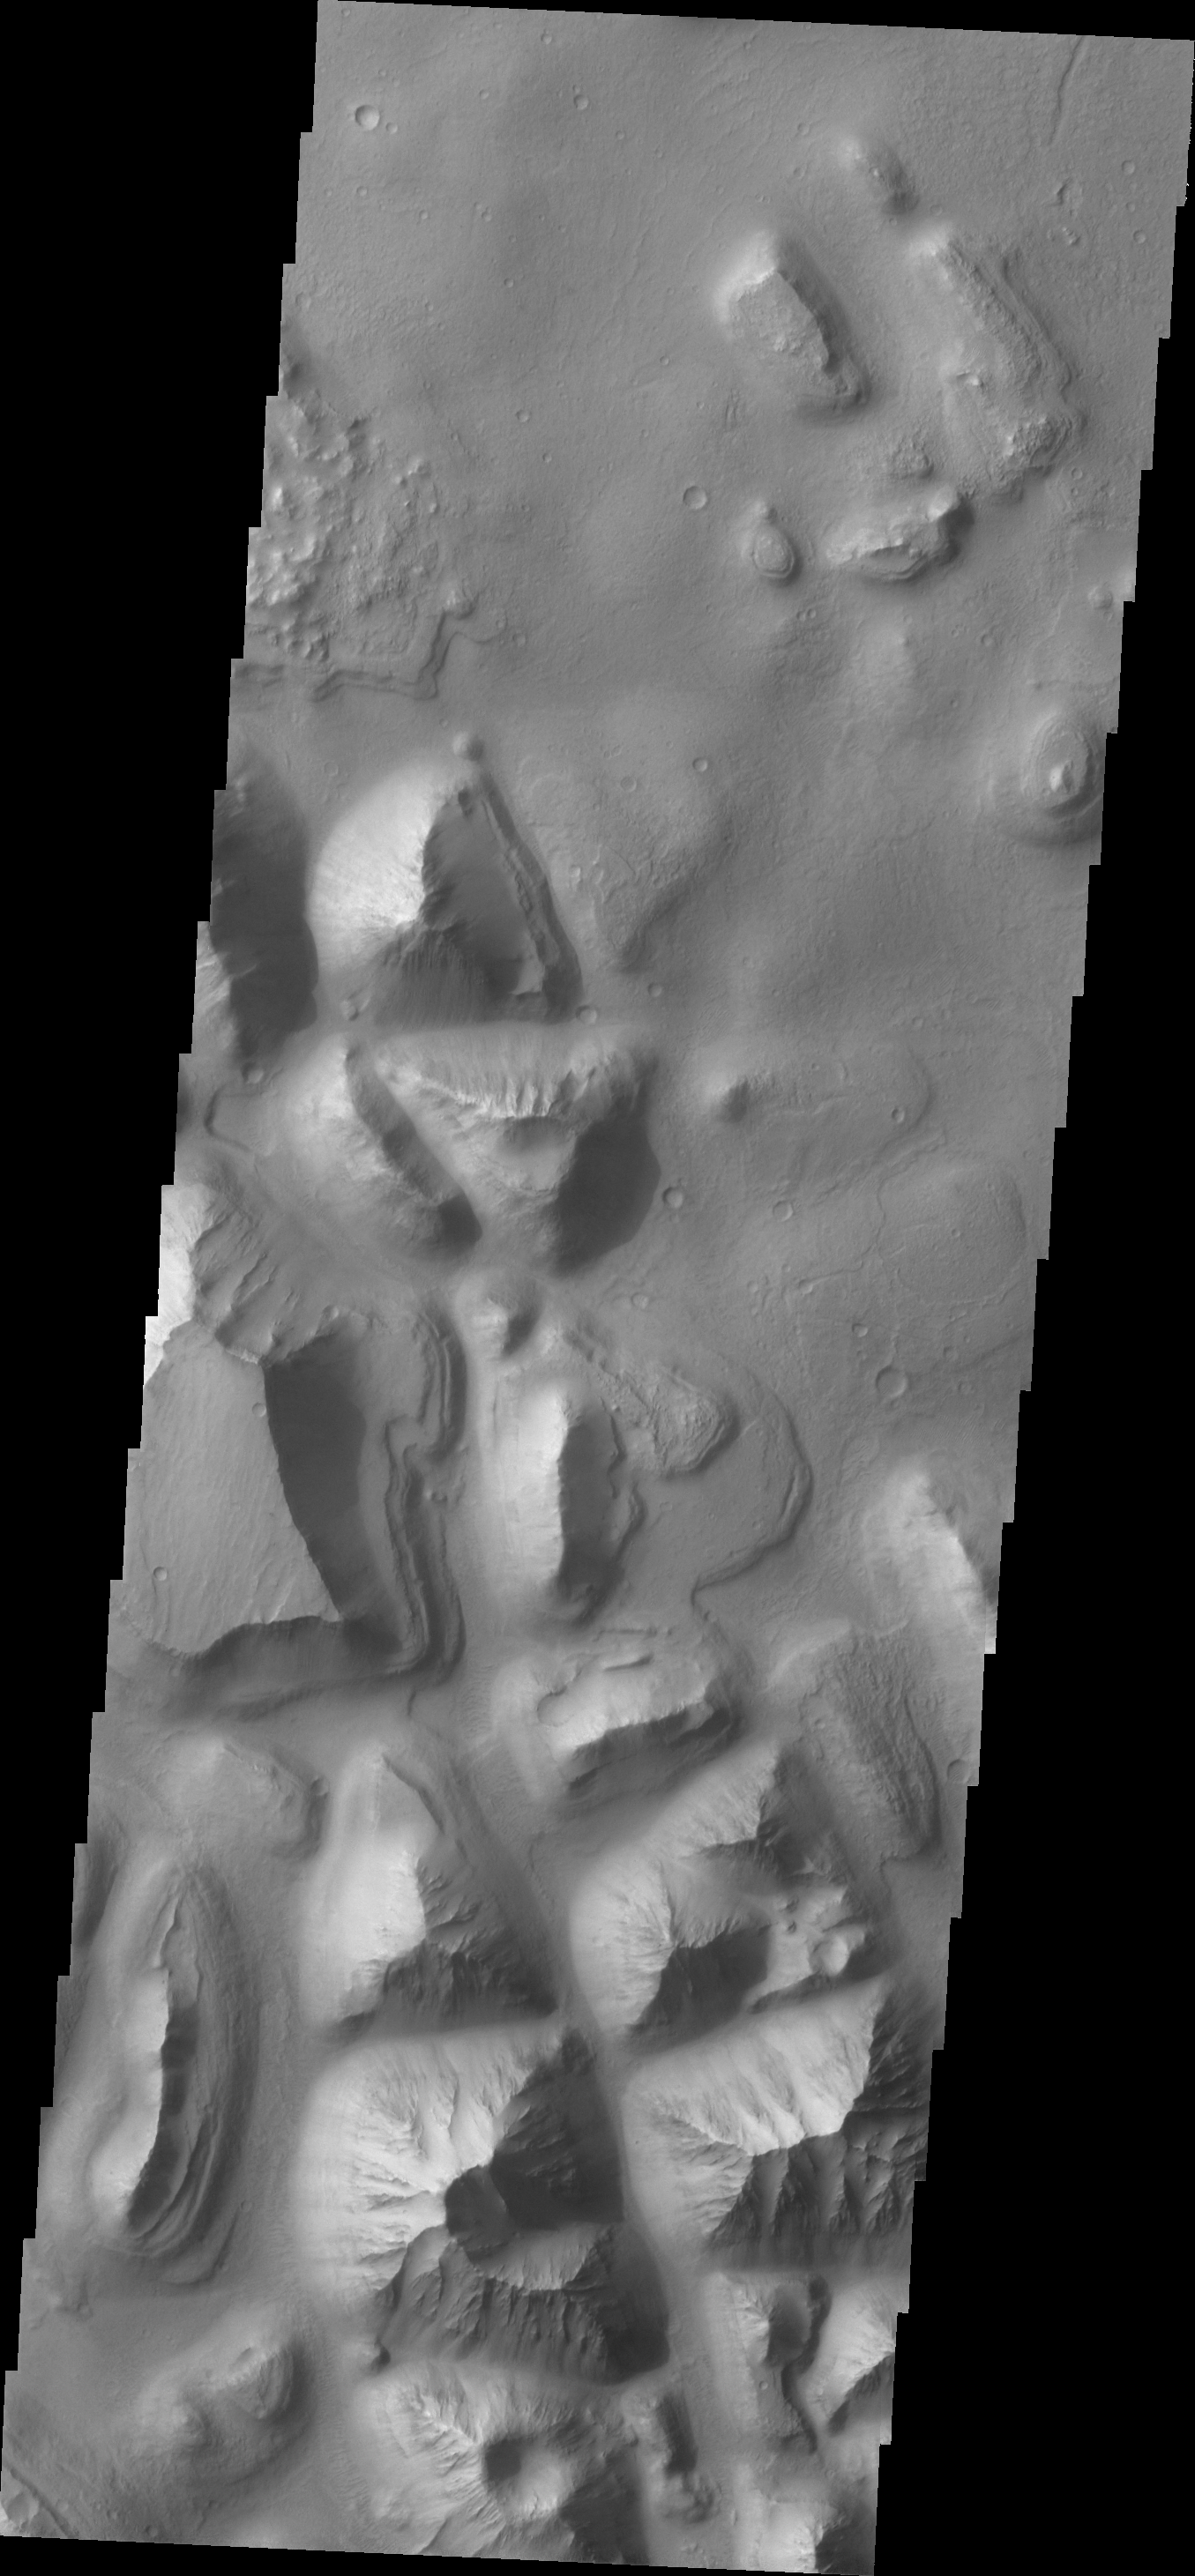

Hydraotes Chaos

Today’s VIS image shows a portion of Hydraotes Chaos. The individual hills on the left side of the image also appear to be layered.

Credit: NASA/JPL/ASU